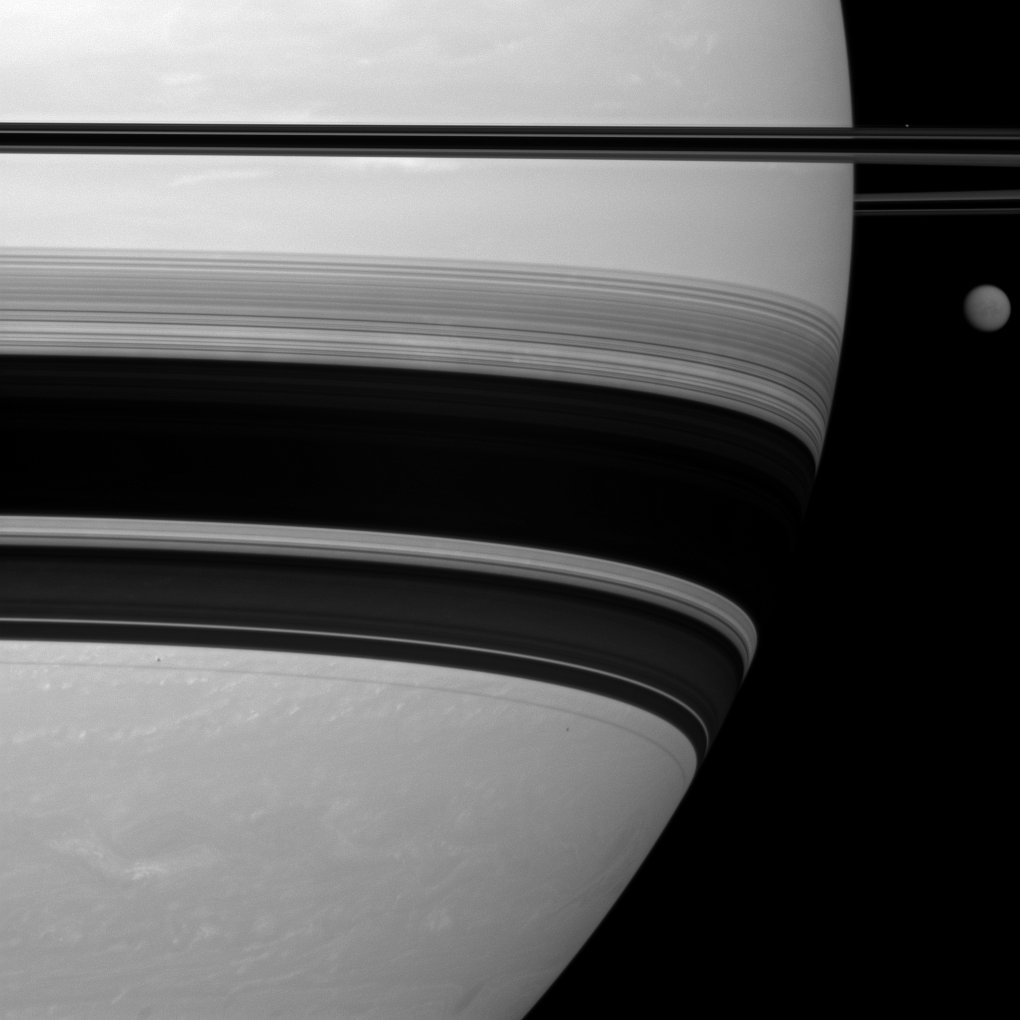

Beside a Giant

Saturn’s largest moon, Titan, looks small here, pictured to the right of the gas giant in this Cassini spacecraft view.

Titan (3,200 miles, or 5,150 kilometers across) is in the upper right. Saturn’s rings appear across the top of the image, and they cast a series of shadows onto the planet across the middle of the image.

The moon Prometheus (53 miles, or 86 kilometers across) appears as a tiny white speck above the rings in the far upper right of the image. The shadow cast by Prometheus can be seen as a small black speck on the planet on the far left of the image, between the shadows cast by the main rings and the thin F ring. The shadow of the moon Pandora also can be seen on the planet south of the shadows of all the rings, below the center of the image towards the right side of the planet. Pandora is not shown here.

This view looks toward the southern, unilluminated side of the rings from about 1 degree below the ringplane.

The image was taken with the Cassini spacecraft wide-angle camera on Jan. 5, 2012 using a spectral filter sensitive to wavelengths of near-infrared light centered at 752 nanometers. The view was acquired at a distance of approximately 426,000 miles (685,000 kilometers) from Saturn and at a Sun-Saturn-spacecraft, or phase, angle of 20 degrees. Image scale is 23 miles (37 kilometers) per pixel on Saturn.

The Cassini-Huygens mission is a cooperative project of NASA, the European Space Agency and the Italian Space Agency. The Jet Propulsion Laboratory, a division of the California Institute of Technology in Pasadena, manages the mission for NASA’s Science Mission Directorate, Washington, D.C. The Cassini orbiter and its two onboard cameras were designed, developed and assembled at JPL. The imaging operations center is based at the Space Science Institute in Boulder, Colo.

Credit: NASA/JPL-Caltech/Space Science Institute